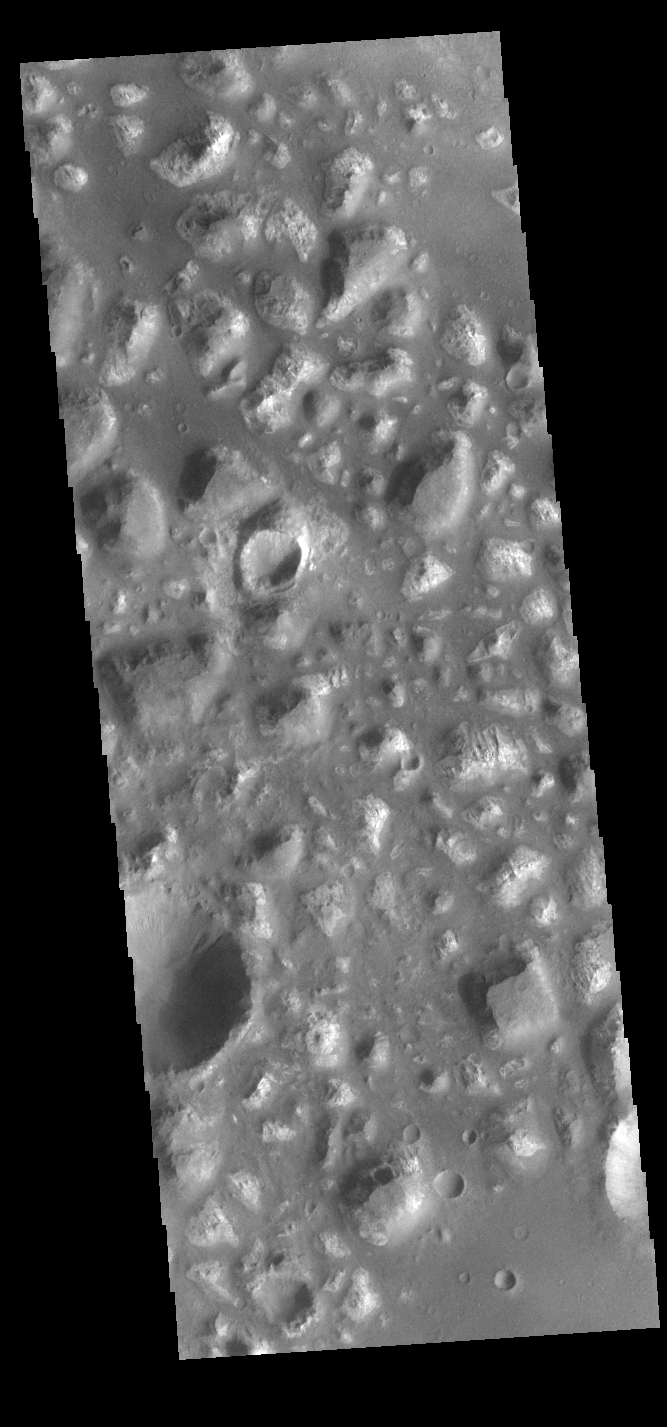

Ariadnes Colles

Today’s VIS image shows part of Ariadnes Colles. The term colles means hills or knobs. The hills appear brighter than the surrounding lowlands, likely due to relatively less dust cover. Ariadnes Colles is located in Terra Cimmeria.

Credit: NASA/JPL-Caltech/ASU